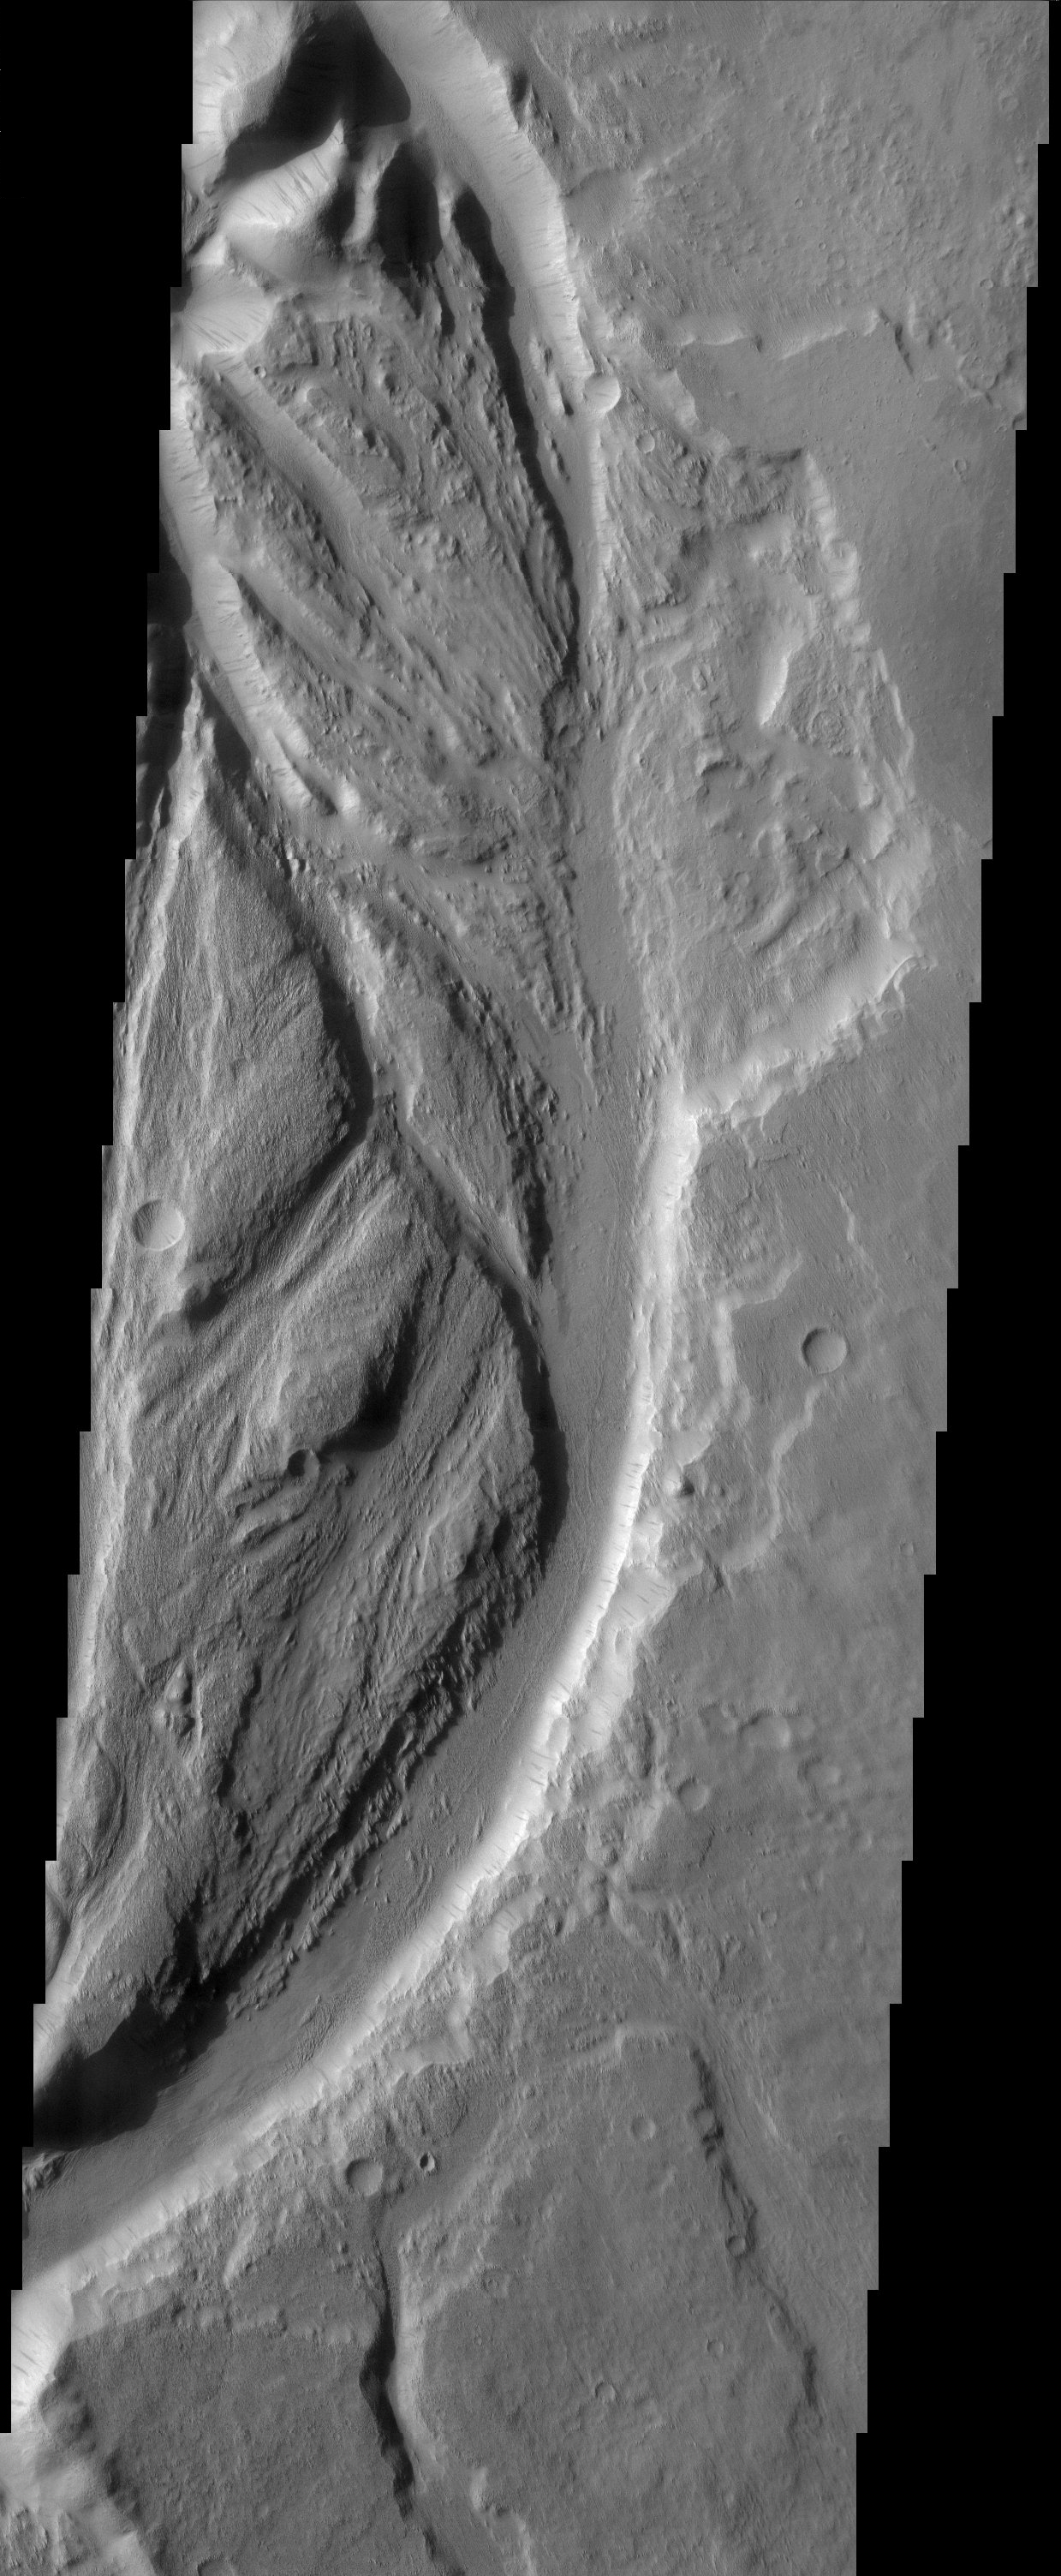

Channels near Lucus Planum

Streamlined channels near Lucus Planum. These features were formed by catastrophic floods in the Martian past.

Note: this THEMIS visual image has not been radiometrically nor geometrically calibrated for this preliminary release. An empirical correction has been performed to remove instrumental effects. A linear shift has been applied in the cross-track and down-track direction to approximate spacecraft and planetary motion. Fully calibrated and geometrically projected images will be released through the Planetary Data System in accordance with Project policies at a later time.

NASA’s Jet Propulsion Laboratory manages the 2001 Mars Odyssey mission for NASA’s Office of Space Science, Washington, D.C. The Thermal Emission Imaging System (THEMIS) was developed by Arizona State University, Tempe, in collaboration with Raytheon Santa Barbara Remote Sensing. The THEMIS investigation is led by Dr. Philip Christensen at Arizona State University. Lockheed Martin Astronautics, Denver, is the prime contractor for the Odyssey project, and developed and built the orbiter. Mission operations are conducted jointly from Lockheed Martin and from JPL, a division of the California Institute of Technology in Pasadena.

Credit: NASA/JPL/Arizona State University